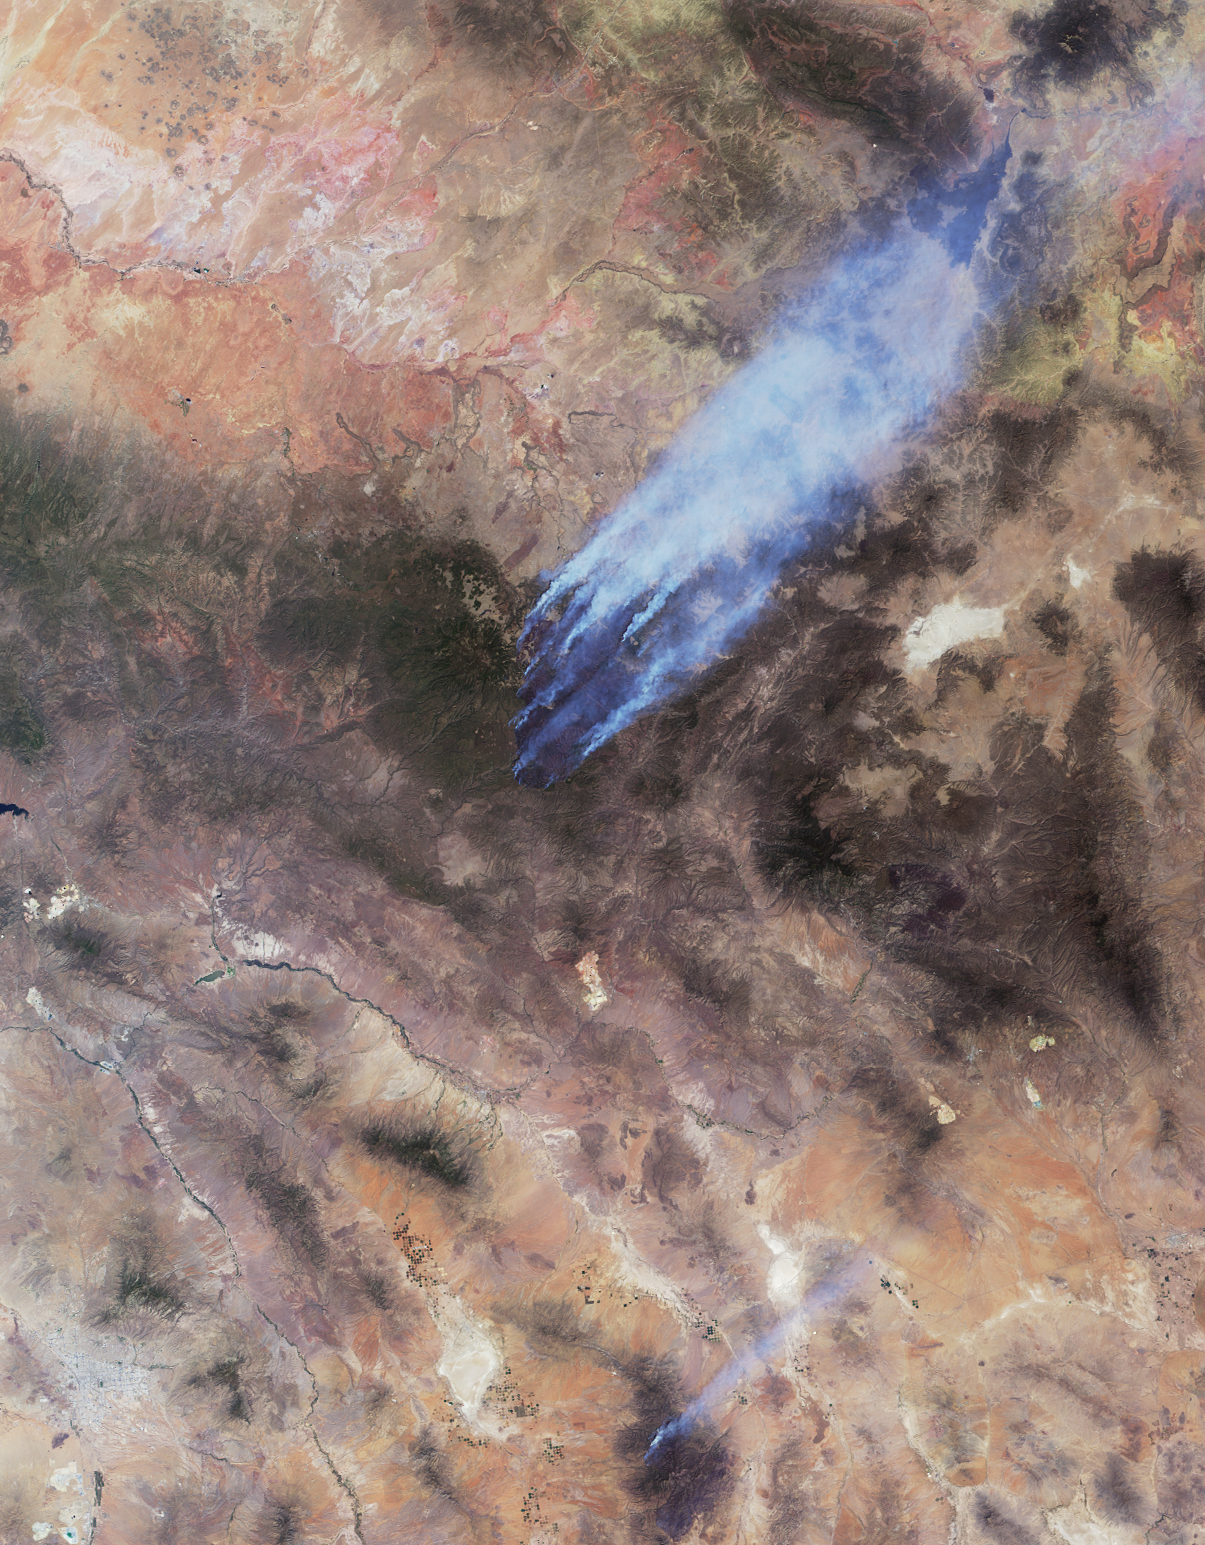

Arizona Wildfires Burn Out of Control

This image and accompanying animation from NASA’s Multi-angle Imaging SpectroRadiometer (MISR) instrument on the Terra spacecraft show the Wallow and Horseshoe 2 Fires currently burning in Arizona. The data were acquired mid-morning (local time) on June 7, 2011. As of June 8, the large Wallow fire in the White Mountains has burned more than 389,000 acres (more than 608 square miles, or 1,574 square kilometers) and is currently the second largest fire in Arizona history. More than 2,000 people are working to contain the fire, which is being driven by high winds and low humidity. The smaller Horseshoe 2 Fire in the Chiricahua Mountains has burned more than 106,000 acres (166 square miles, or more than 429 square kilometers) in southeastern Arizona.

The Wallow Fire is in the center of the MISR image. Nearly 10 distinct bluish-colored smoke plumes can be seen blowing toward the upper right (northeast). The green pine forests of the White Mountains stand out against the lighter desert background. In this image, the windblown smoke is seen extending into New Mexico; smoke from this fire has been carried over the Great Plains as far as Iowa. The city of Tucson, Az., is in the lower left portion of the image, and appears in shades of gray. The bright region to the east of Tucson is the Wilcox Playa, and smoke from the Horseshoe 2 Fire is visible to the east. The entire image covers an area measuring 206 miles (331 kilometers) by 264 miles (425 kilometers).

The animation shows sequential views from MISR’s nine cameras, which observe the scene over a period of seven minutes from different view angles. Smoke can be seen rising from local hot spots due to the time lapse between the different images. The images at the beginning and end of the sequence are from MISR’s more oblique cameras and observe a longer path through the atmosphere, making the smoke appear thicker and easier to resolve against the bright desert background. The areas with no data (shown in black and present at the oblique angles) are locations where the variable terrain has obscured lower elevation ground.

MISR was built and is managed by NASA’s Jet Propulsion Laboratory, Pasadena, Calif., for NASA’s Science Mission Directorate, Washington, D.C. The Terra satellite is managed by NASA’s Goddard Space Flight Center, Greenbelt, Md. The MISR data were obtained from the NASA Langley Research Center Atmospheric Science Data Center. JPL is a division of the California Institute of Technology.

Credit: NASA/GSFC/LaRC/JPL, MISR Team